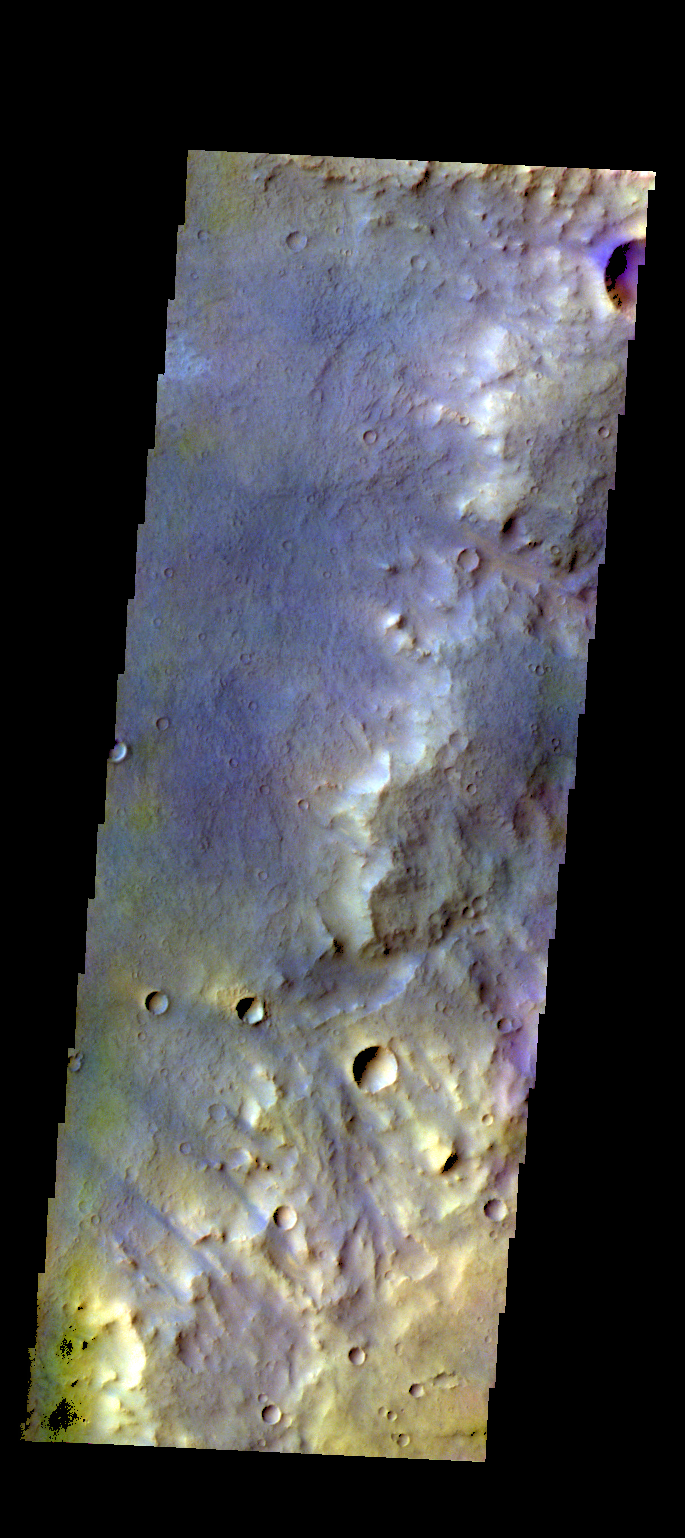

Arabia Terra – False Color

The THEMIS camera contains 5 filters. The data from different filters can be combined in multiple ways to create a false color image. These false color images may reveal subtle variations of the surface not easily identified in a single band image. Today’s false color image shows part of the plains of Arabia Terra.

Credit: NASA/JPL-Caltech/ASU